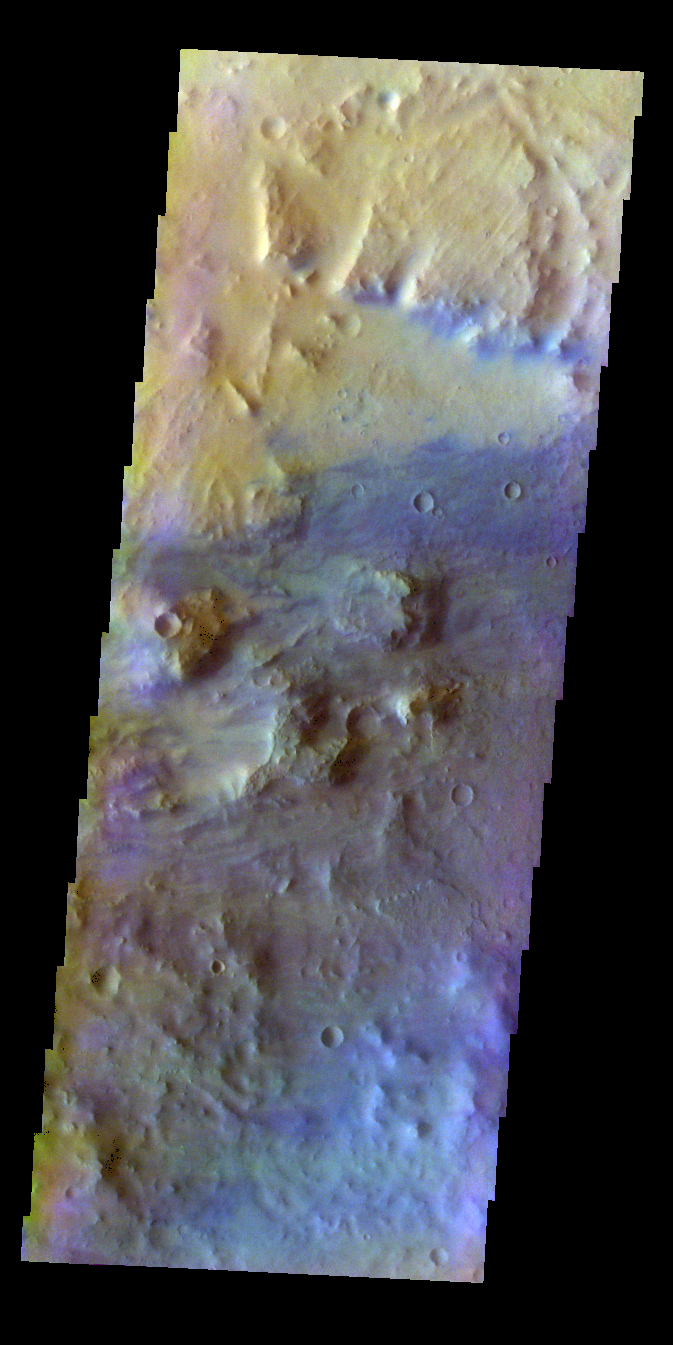

Noachis Terra – False Color

The THEMIS VIS camera contains 5 filters. The data from different filters can be combined in multiple ways to create a false color image. These false color images may reveal subtle variations of the surface not easily identified in a single band image. Today’s false color image show part of the floor of an unnamed crater in Noachis Terra.

Credit: NASA/JPL-Caltech/ASU